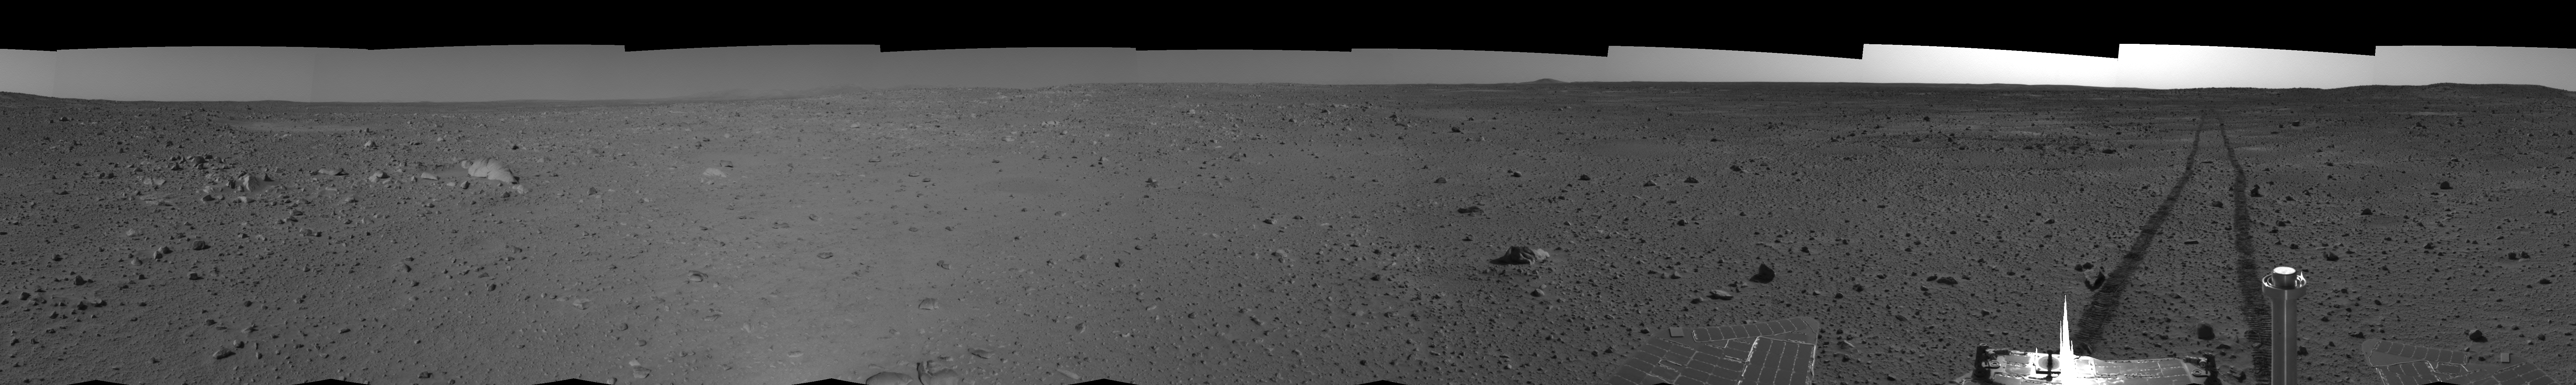

Spirit’s View on Sol 101 (left eye)

This left eye cylindrical-perspective mosaic was created from navigation camera images that NASA’s Mars Exploration Rover Spirit acquired on sol 101 (April 15, 2004). It reveals Spirit’s view just before a stopping-point dubbed “Missoula Crater.” The rover is on its way to the “Columbia Hills.”

See PIA05777 for 3-D view and PIA05779 for right eye view of this left eye cylindrical-perspective mosaic.

Credit: NASA/JPL